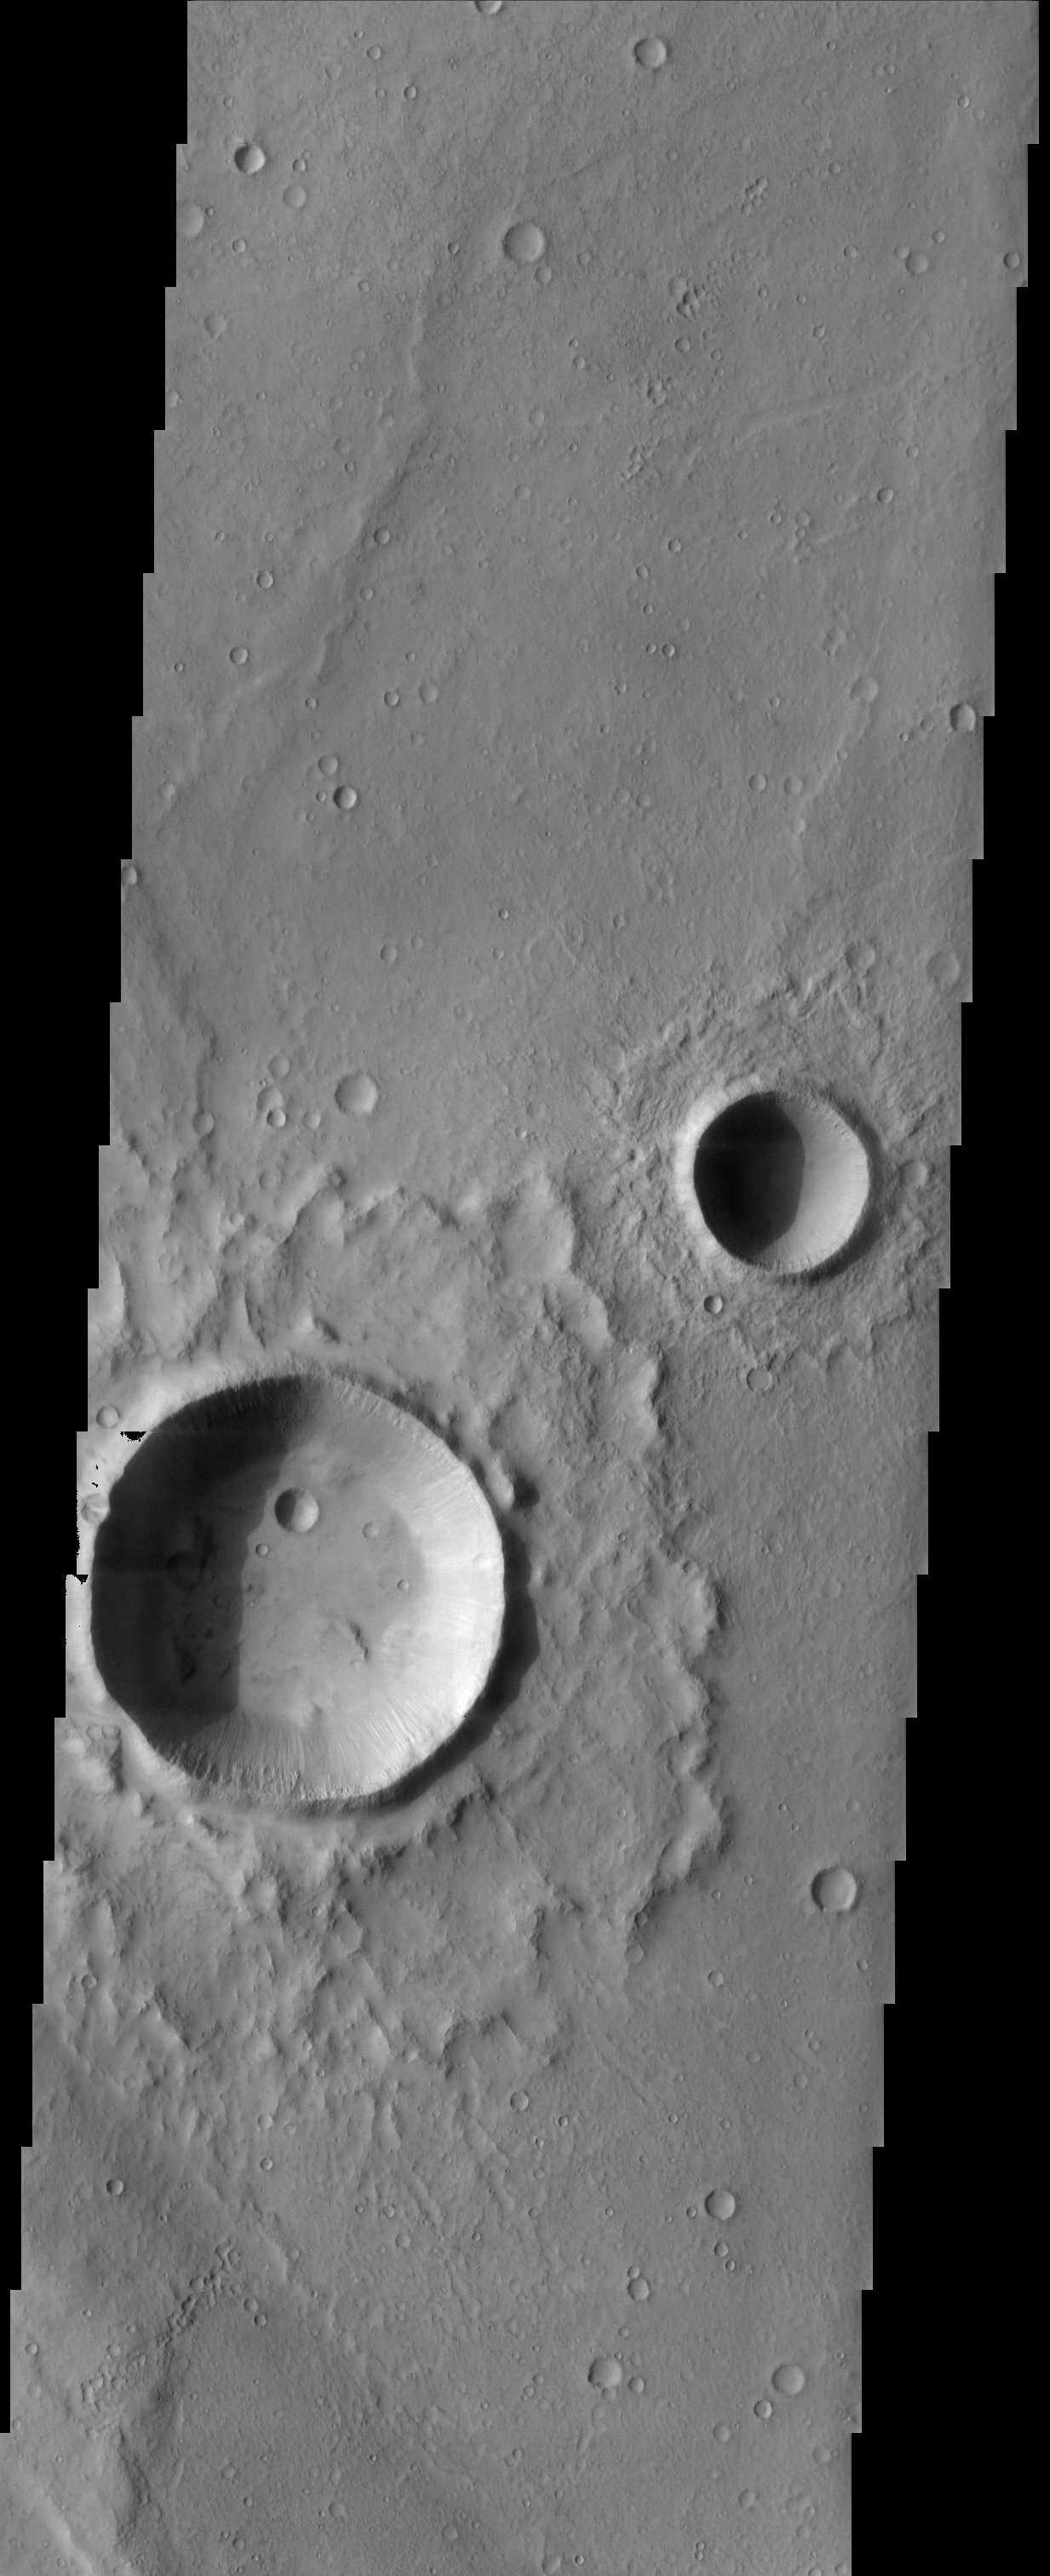

Impact Craters

The fluidized impact crater ejecta and flat crater floors observed in this THEMIS image suggest near surface volatiles once played an important role in modifying the martian surface. Gullies observed in crater walls could possibly point to more recent volatile-rock interactions.

Note: this THEMIS visual image has not been radiometrically nor geometrically calibrated for this preliminary release. An empirical correction has been performed to remove instrumental effects. A linear shift has been applied in the cross-track and down-track direction to approximate spacecraft and planetary motion. Fully calibrated and geometrically projected images will be released through the Planetary Data System in accordance with Project policies at a later time.

NASA’s Jet Propulsion Laboratory manages the 2001 Mars Odyssey mission for NASA’s Office of Space Science, Washington, D.C. The Thermal Emission Imaging System (THEMIS) was developed by Arizona State University, Tempe, in collaboration with Raytheon Santa Barbara Remote Sensing. The THEMIS investigation is led by Dr. Philip Christensen at Arizona State University. Lockheed Martin Astronautics, Denver, is the prime contractor for the Odyssey project, and developed and built the orbiter. Mission operations are conducted jointly from Lockheed Martin and from JPL, a division of the California Institute of Technology in Pasadena.

Image information: VIS instrument. Latitude 13.9, Longitude 297.3 East (62.7 West). 19 meter/pixel resolution.

Credit: NASA/JPL/Arizona State University